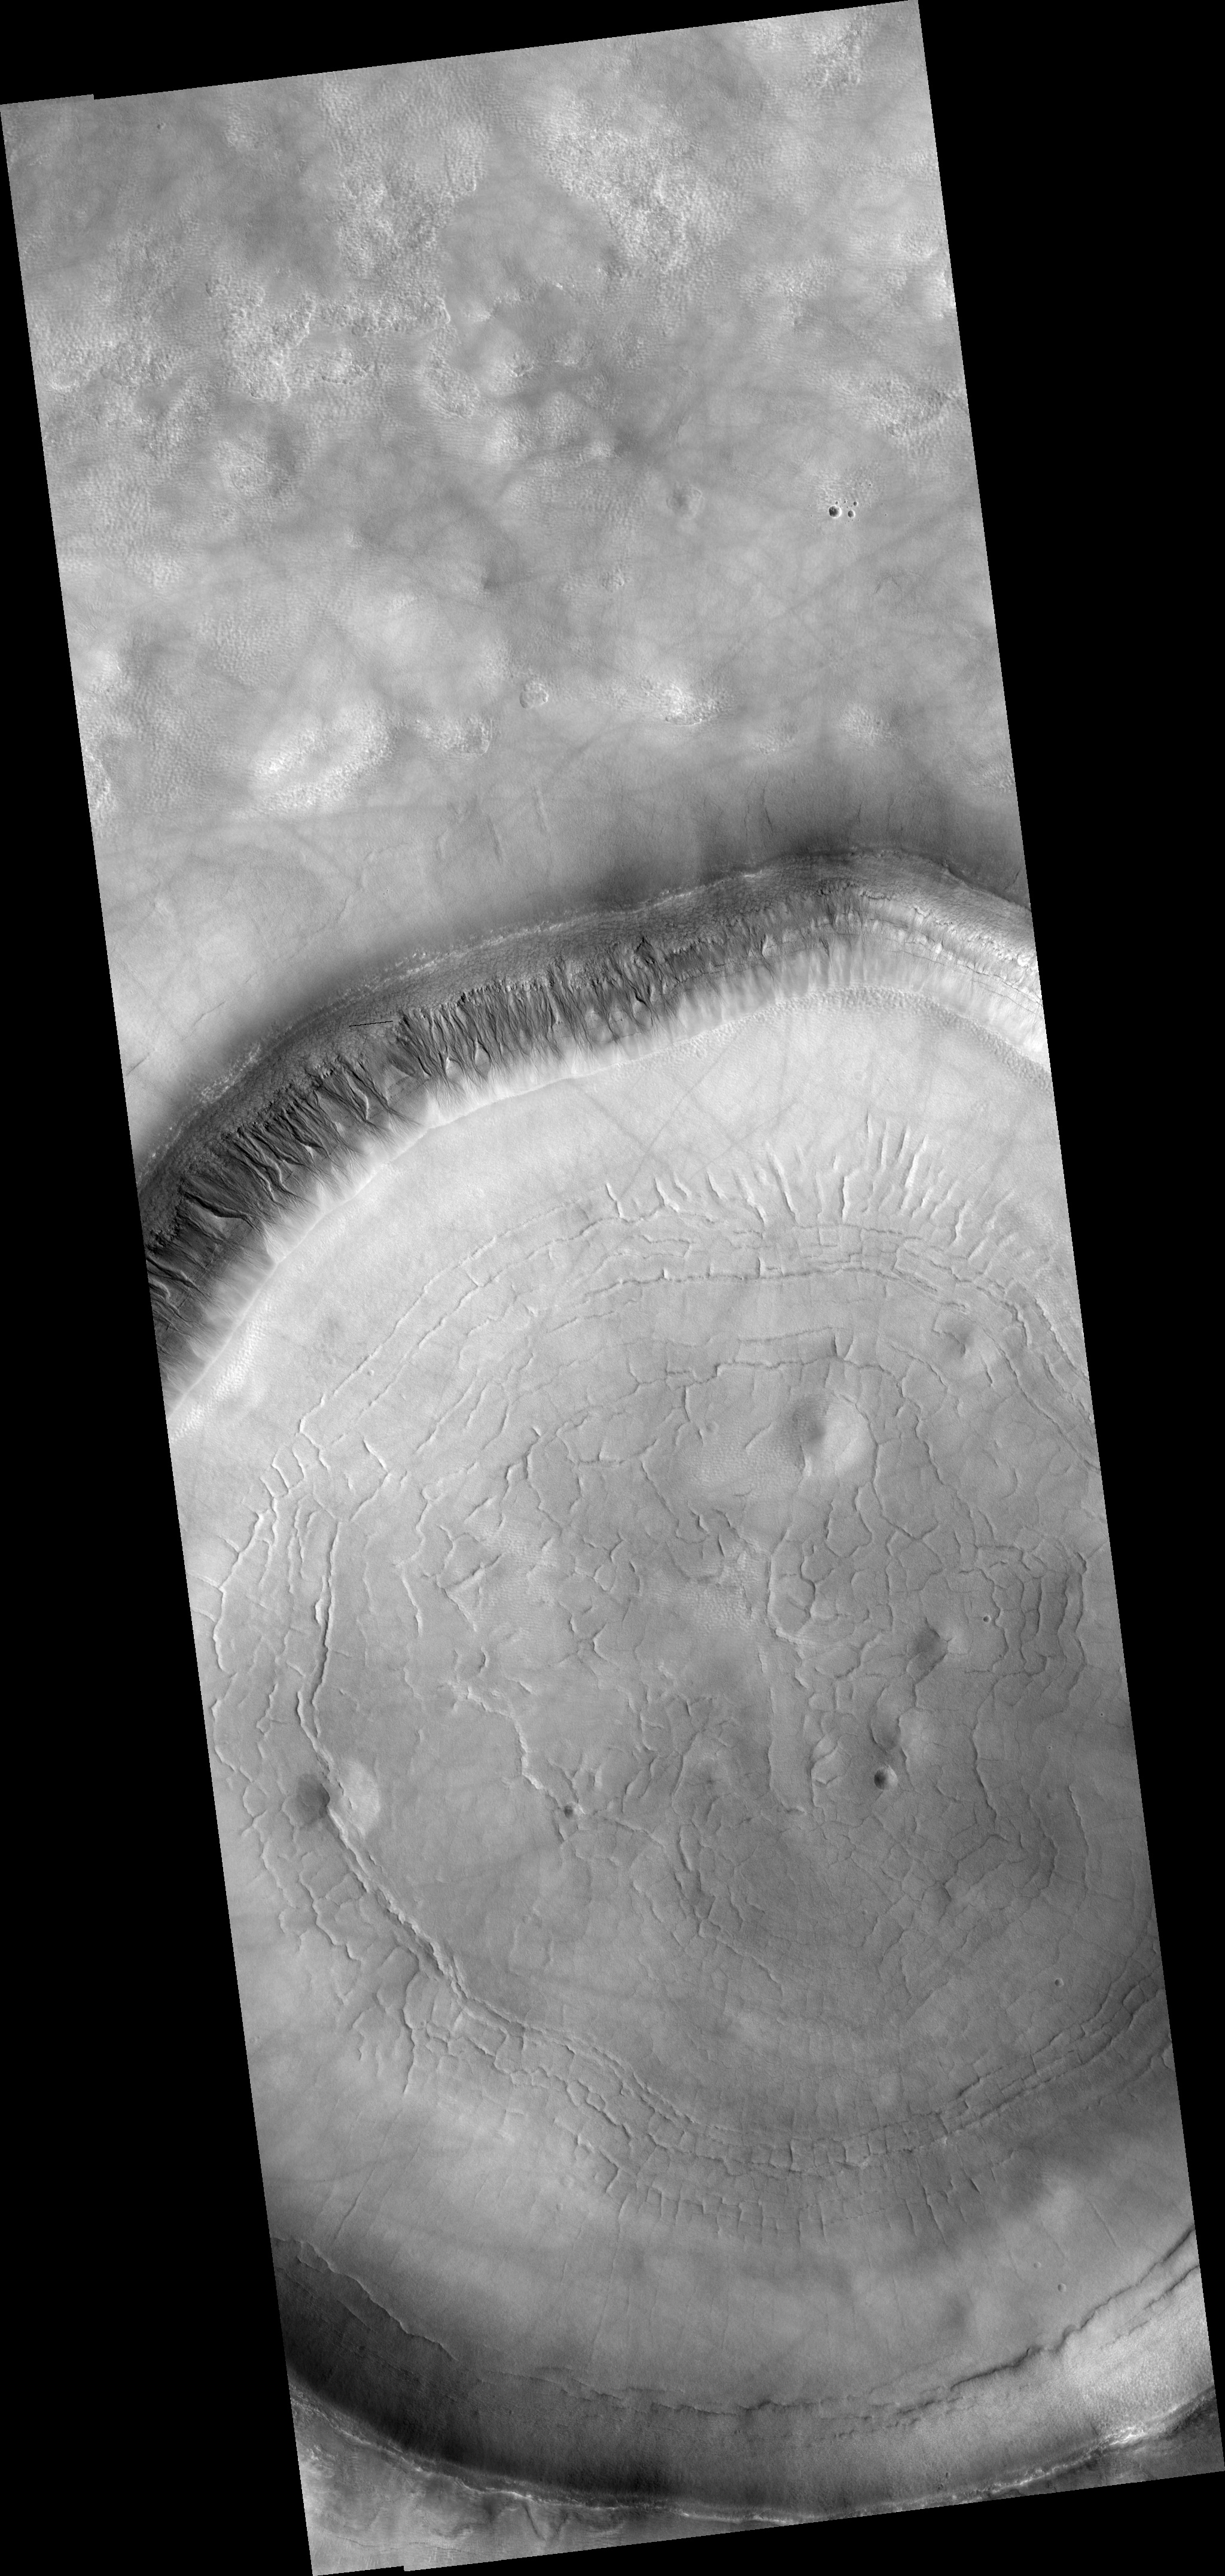

Signs of Fluids and Ice in Acidalia Planitia

HiRISE image (PSP_001942_2310) shows a crater approximately 11 km (7 miles) in diameter, located in Acidalia Planitia, part of the Northern Plains. Several features in and around this crater are suggestive of fluids and ice at and near the surface.

The south-looking (or equator facing) walls of this crater are cut by numerous gullies such as the ones shown in this image’s cutout (500 x 600 m or 550 x 650 yards), with well developed alcoves, sinuous channels, and terminal fan deposits. These gullies seem to originate at the same height, suggesting that the carving agent may have emanated from one single layer exposed in the crater’s wall.

Contrastingly, no gullies are observed in the north-looking (or pole facing) wall of this crater. Terrestrial gullies very similar to the ones shown in this image are produced by surface water. The arrows in the cutout show fissures that may indicate detachment of surficial materials possibly held together by subsurface ice, sliding en masse down the crater’s wall.

The muted topography of the crater and its surroundings, the relatively shallow floor (300 m or 330 yards), the convex slope of its walls-all are consistent with ice being present under the surface, mixed with rocks and soil. Ice would have acted as a lubricant, facilitating the flow of rocks and soils and hence smoothing landscape’s features such as ridges and craters’ rims.

The concentric and radial fissures in the crater’s floor may indicate decrease of volume due to loss of underground ice. Piles of rocks aligned along these fissures and arranged forming polygons are similar to features observed in terrestrial periglacial regions such as Antarctica. Antarctica’s features are produced by repeated expansion and contraction of subsurface soil and ice, due to seasonal temperature oscillations. The funnel-shaped depressions visible in the crater’s floor could be collapse pits, further evidence of ice decay; alternatively, they could be smoothed-out impact craters.

Observation Toolbox
Acquisition date: 12 December 2006
Local Mars time: 3:23 PM
Degrees latitude (centered): 50.7°
Degrees longitude (East): 341.6°
Range to target site: 305.9 km (191.2 miles)
Original image scale range: from 30.6 cm/pixel (with 1 x 1 binning) to 61.2 cm/pixel (with 2 x 2 binning)
Map-projected scale: 25 cm/pixel and north is up
Map-projection: EQUIRECTANGULAR
Emission angle: 1.9°
Phase angle: 60.1°
Solar incidence angle: 58°, with the Sun about 32° above the horizon
Solar longitude: 156.1°, Northern Summer

NASA’s Jet Propulsion Laboratory, a division of the California Institute of Technology in Pasadena, manages the Mars Reconnaissance Orbiter for NASA’s Science Mission Directorate, Washington. Lockheed Martin Space Systems, Denver, is the prime contractor for the project and built the spacecraft. The High Resolution Imaging Science Experiment is operated by the University of Arizona, Tucson, and the instrument was built by Ball Aerospace and Technology Corp., Boulder, Colo.

Credit: NASA/JPL/Univ. of Arizona